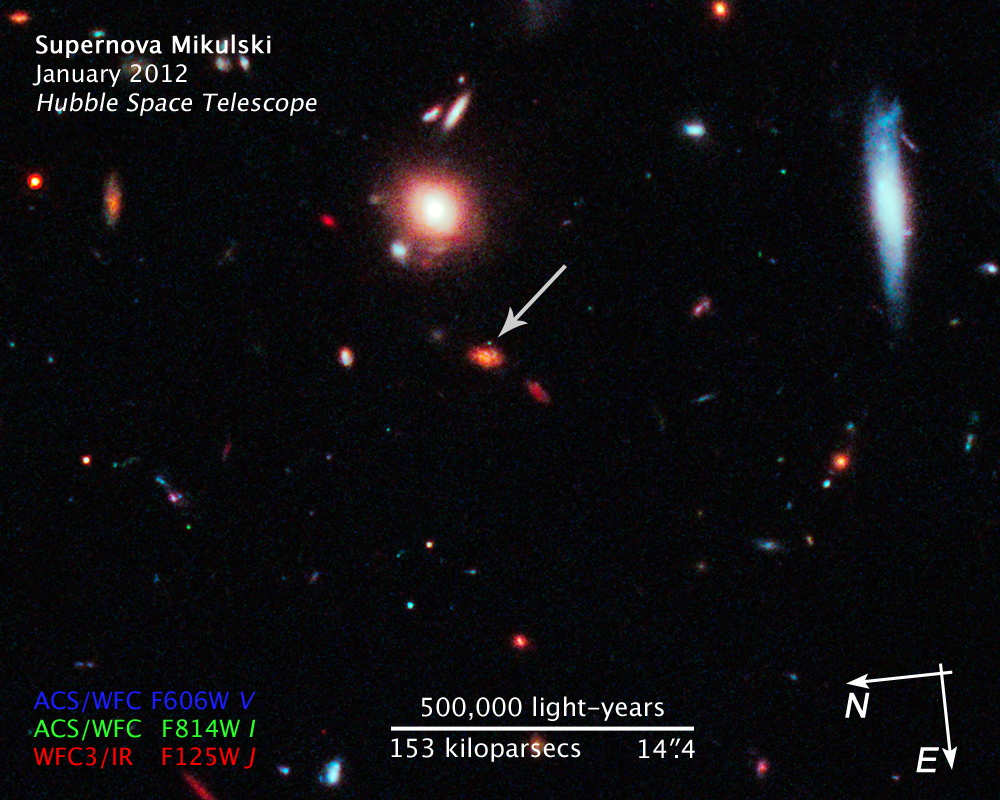

Compass and Scale Image of Supernova Mikulski

Object Name: SN Mikulski
Object Description: Supernova Discovered in Hubble CANDELS Data
Instrument: HST/WFC3/IR and HST/ACS/WFC
Filters: WFC3/IR F125W (J), ACS/WFC F606W (V), and F814W (I)

This image is a composite of separate exposures acquired by the WFC3 and ACS instruments on HST. Several filters were used to sample broad wavelength ranges. The color results from assigning different hues (colors) to each monochromatic (grayscale) image associated with an individual filter. In this case, the assigned colors are: Red: F125W (J) Blue: F606W (V) Green: F814W (I)

Credit: NASA, ESA, CANDELS Team, Sandra Faber (UC Santa Cruz), Adam Riess (JHU, STScI), Steven Rodney (JHU)